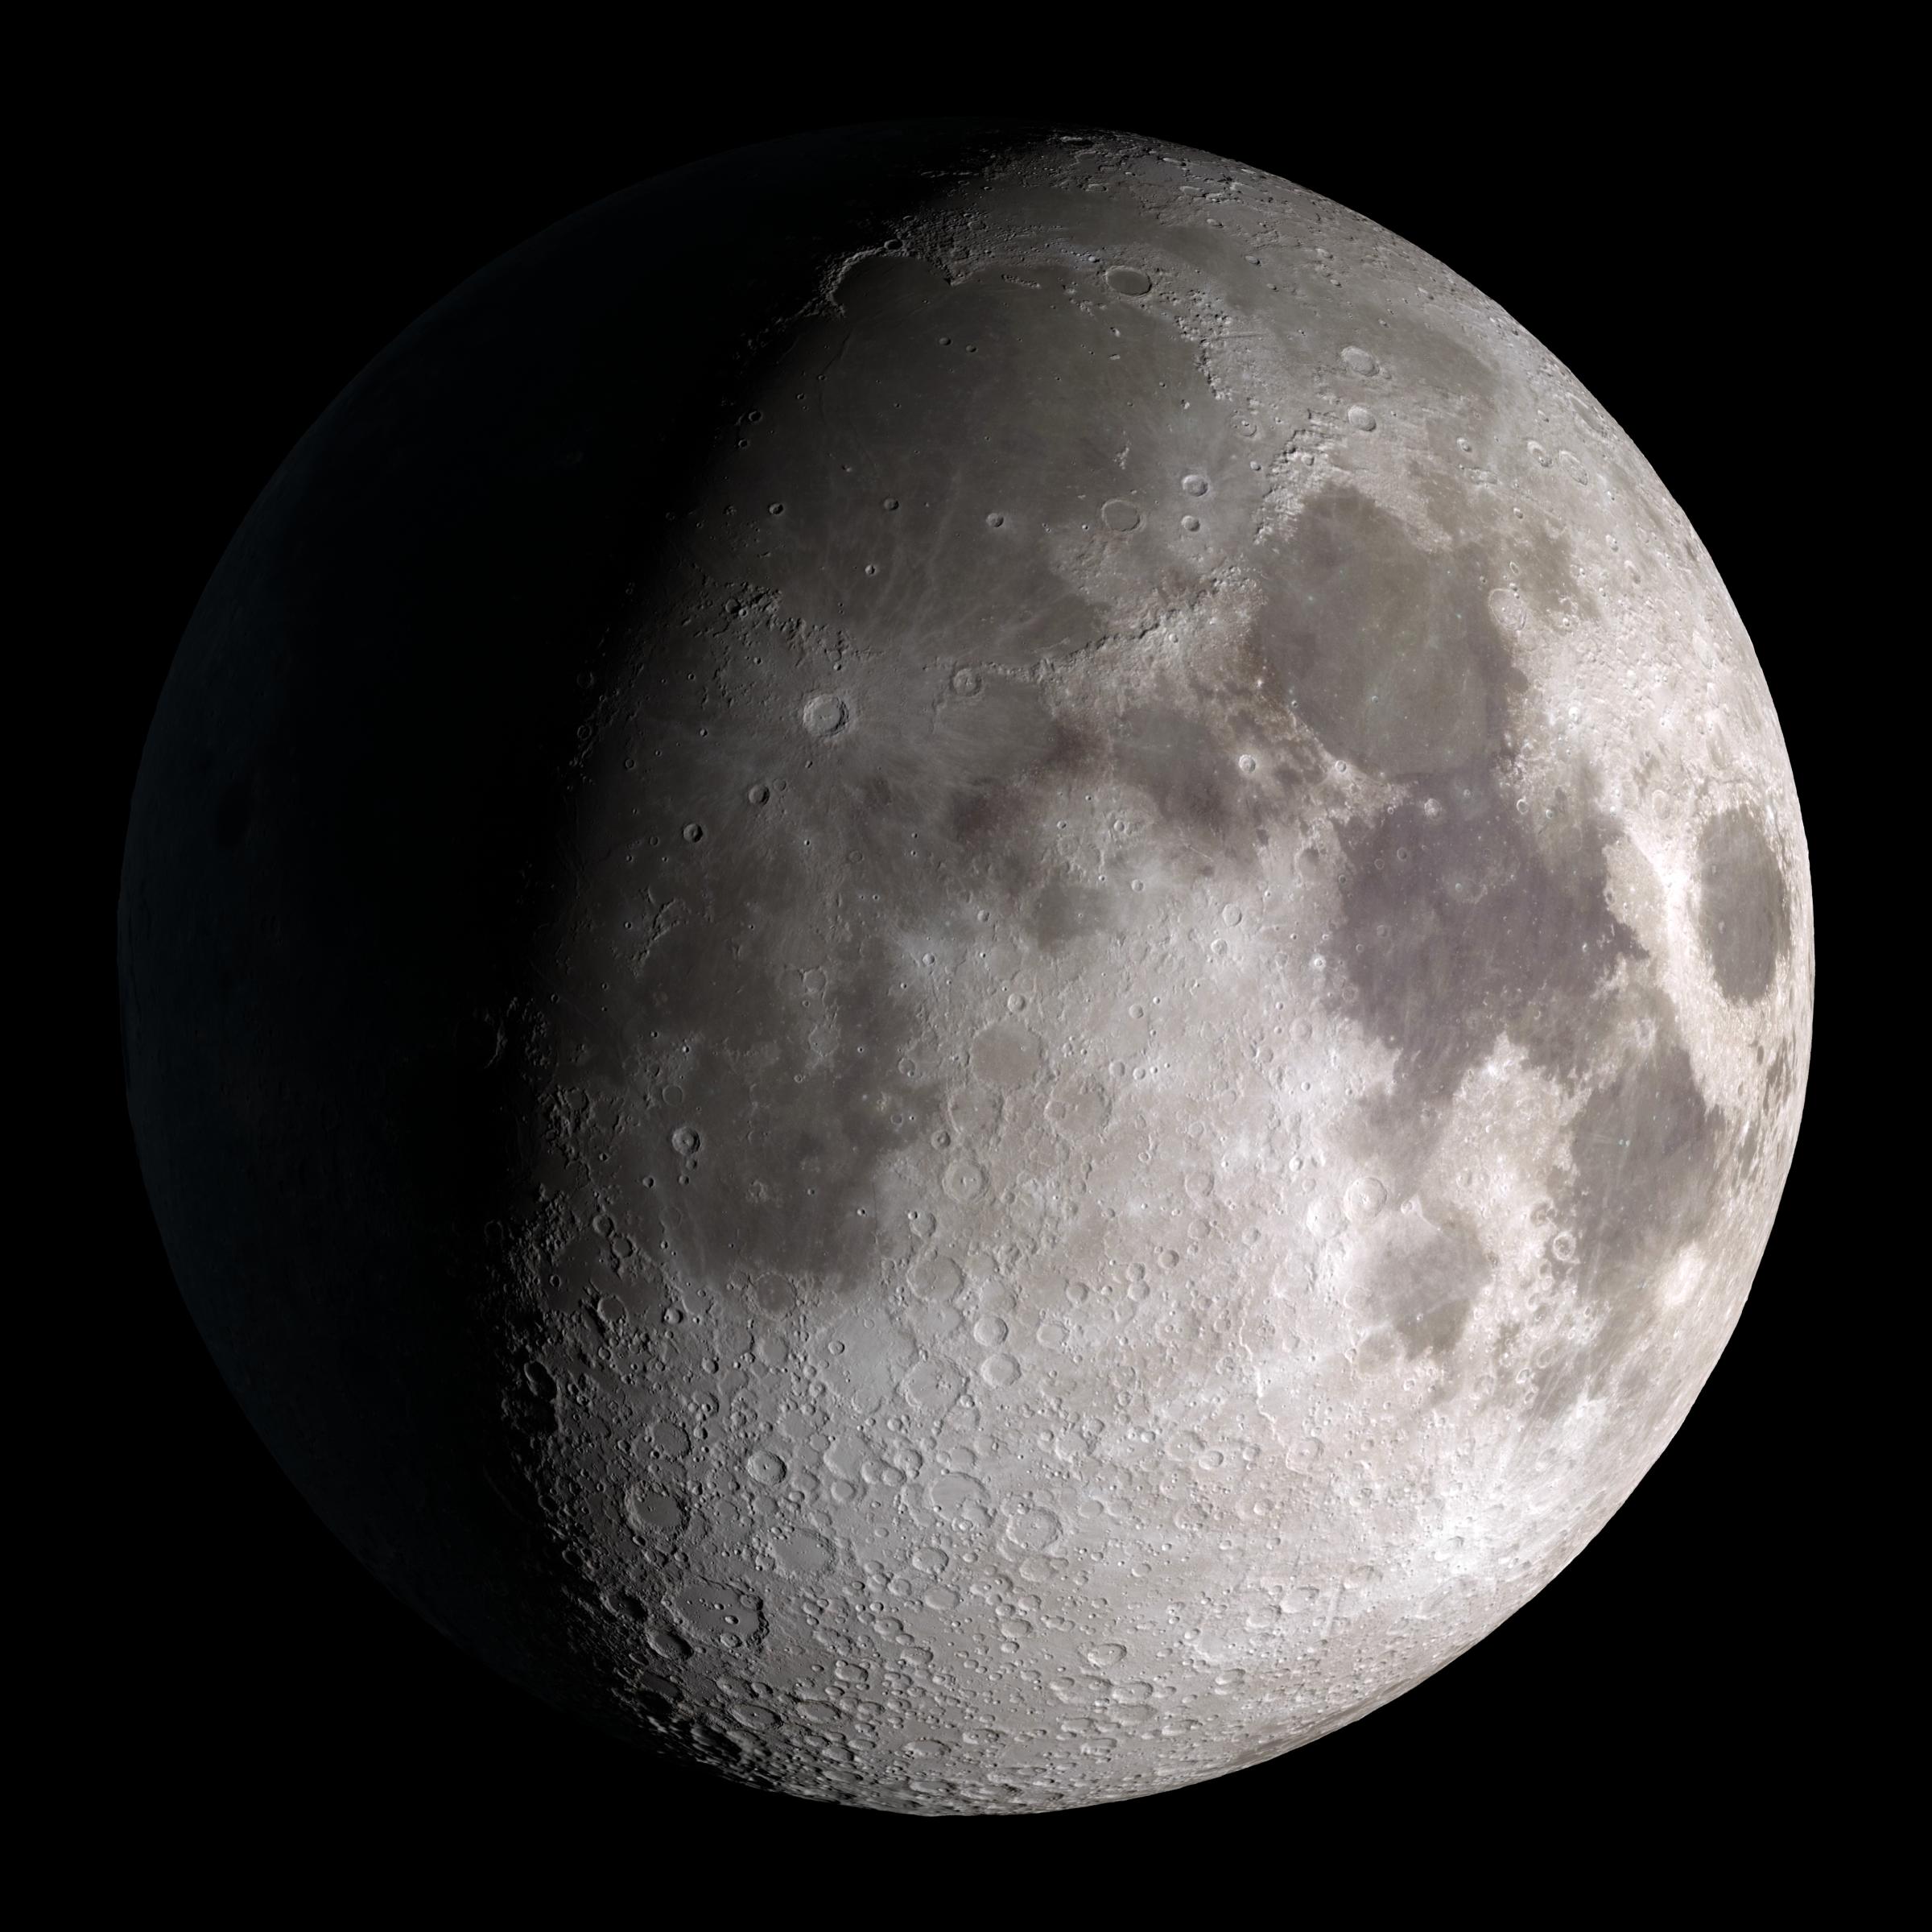

Waxing Gibbous

Waxing gibbous. Visible to the southeast in early evening, up for most of the night. This marks the first time that accurate shadows at this level of detail are possible in such a computer simulation. The shadows are based on the global elevation map being developed from measurements by the Lunar Orbiter Laser Altimeter (LOLA) aboard the Lunar Reconnaissance Orbiter (LRO). LOLA has already taken more than 10 times as many elevation measurements as all previous missions combined. The Moon always keeps the same face to us, but not exactly the same face. Because of the tilt and shape of its orbit, we see the Moon from slightly different angles over the course of a month. When a month is compressed into 12 seconds, as it is in this animation, our changing view of the Moon makes it look like it's wobbling. This wobble is called libration. The word comes from the Latin for "balance scale" (as does the name of the zodiac constellation Libra) and refers to the way such a scale tips up and down on alternating sides. The sub-Earth point gives the amount of libration in longitude and latitude. The sub-Earth point is also the apparent center of the Moon's disk and the location on the Moon where the Earth is directly overhead. The Moon is subject to other motions as well. It appears to roll back and forth around the sub-Earth point. The roll angle is given by the position angle of the axis, which is the angle of the Moon's north pole relative to celestial north. The Moon also approaches and recedes from us, appearing to grow and shrink. The two extremes, called perigee (near) and apogee (far), differ by more than 10%. The most noticed monthly variation in the Moon's appearance is the cycle of phases, caused by the changing angle of the Sun as the Moon orbits the Earth. The cycle begins with the waxing (growing) crescent Moon visible in the west just after sunset. By first quarter, the Moon is high in the sky at sunset and sets around midnight. The full Moon rises at sunset and is high in the sky at midnight. The third quarter Moon is often surprisingly conspicuous in the daylit western sky long after sunrise. Celestial north is up in these images, corresponding to the view from the northern hemisphere. The descriptions of the print resolution stills also assume a northern hemisphere orientation. To adjust for southern hemisphere views, rotate the images 180 degrees, and substitute "north" for "south" in the descriptions.

Credit: NASA/Goddard Space Flight Center Scientific Visualization Studio